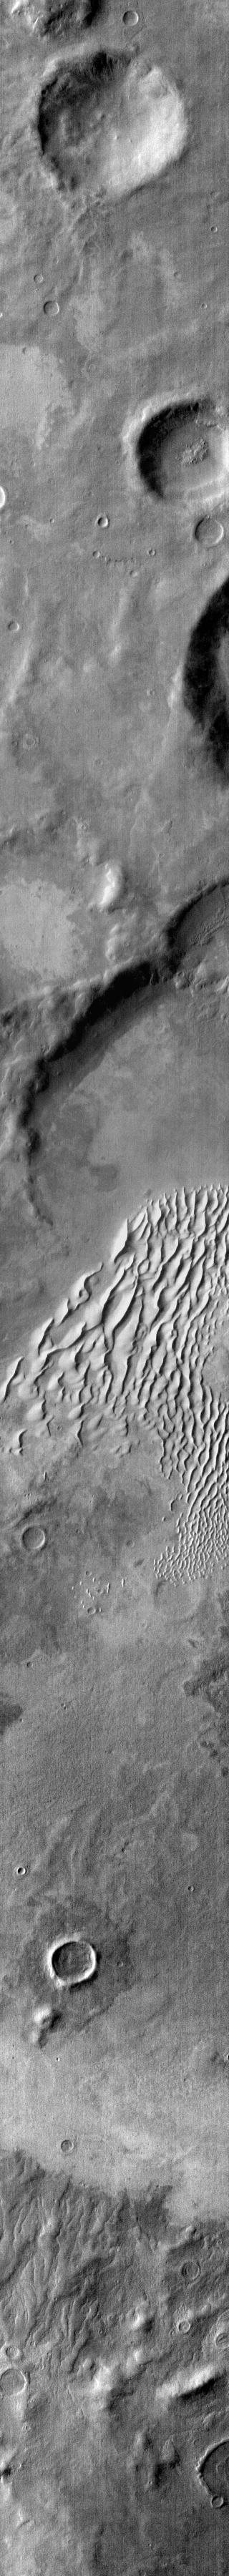

Dunes in IR

This is an infrared image of Kaiser Crater and the dune field on the crater floor. Brighter tones in the image are warmer surfaces. The basaltic dunes are dark in the visible, but bright in infrared.

Credit: NASA/JPL-Caltech/ASU